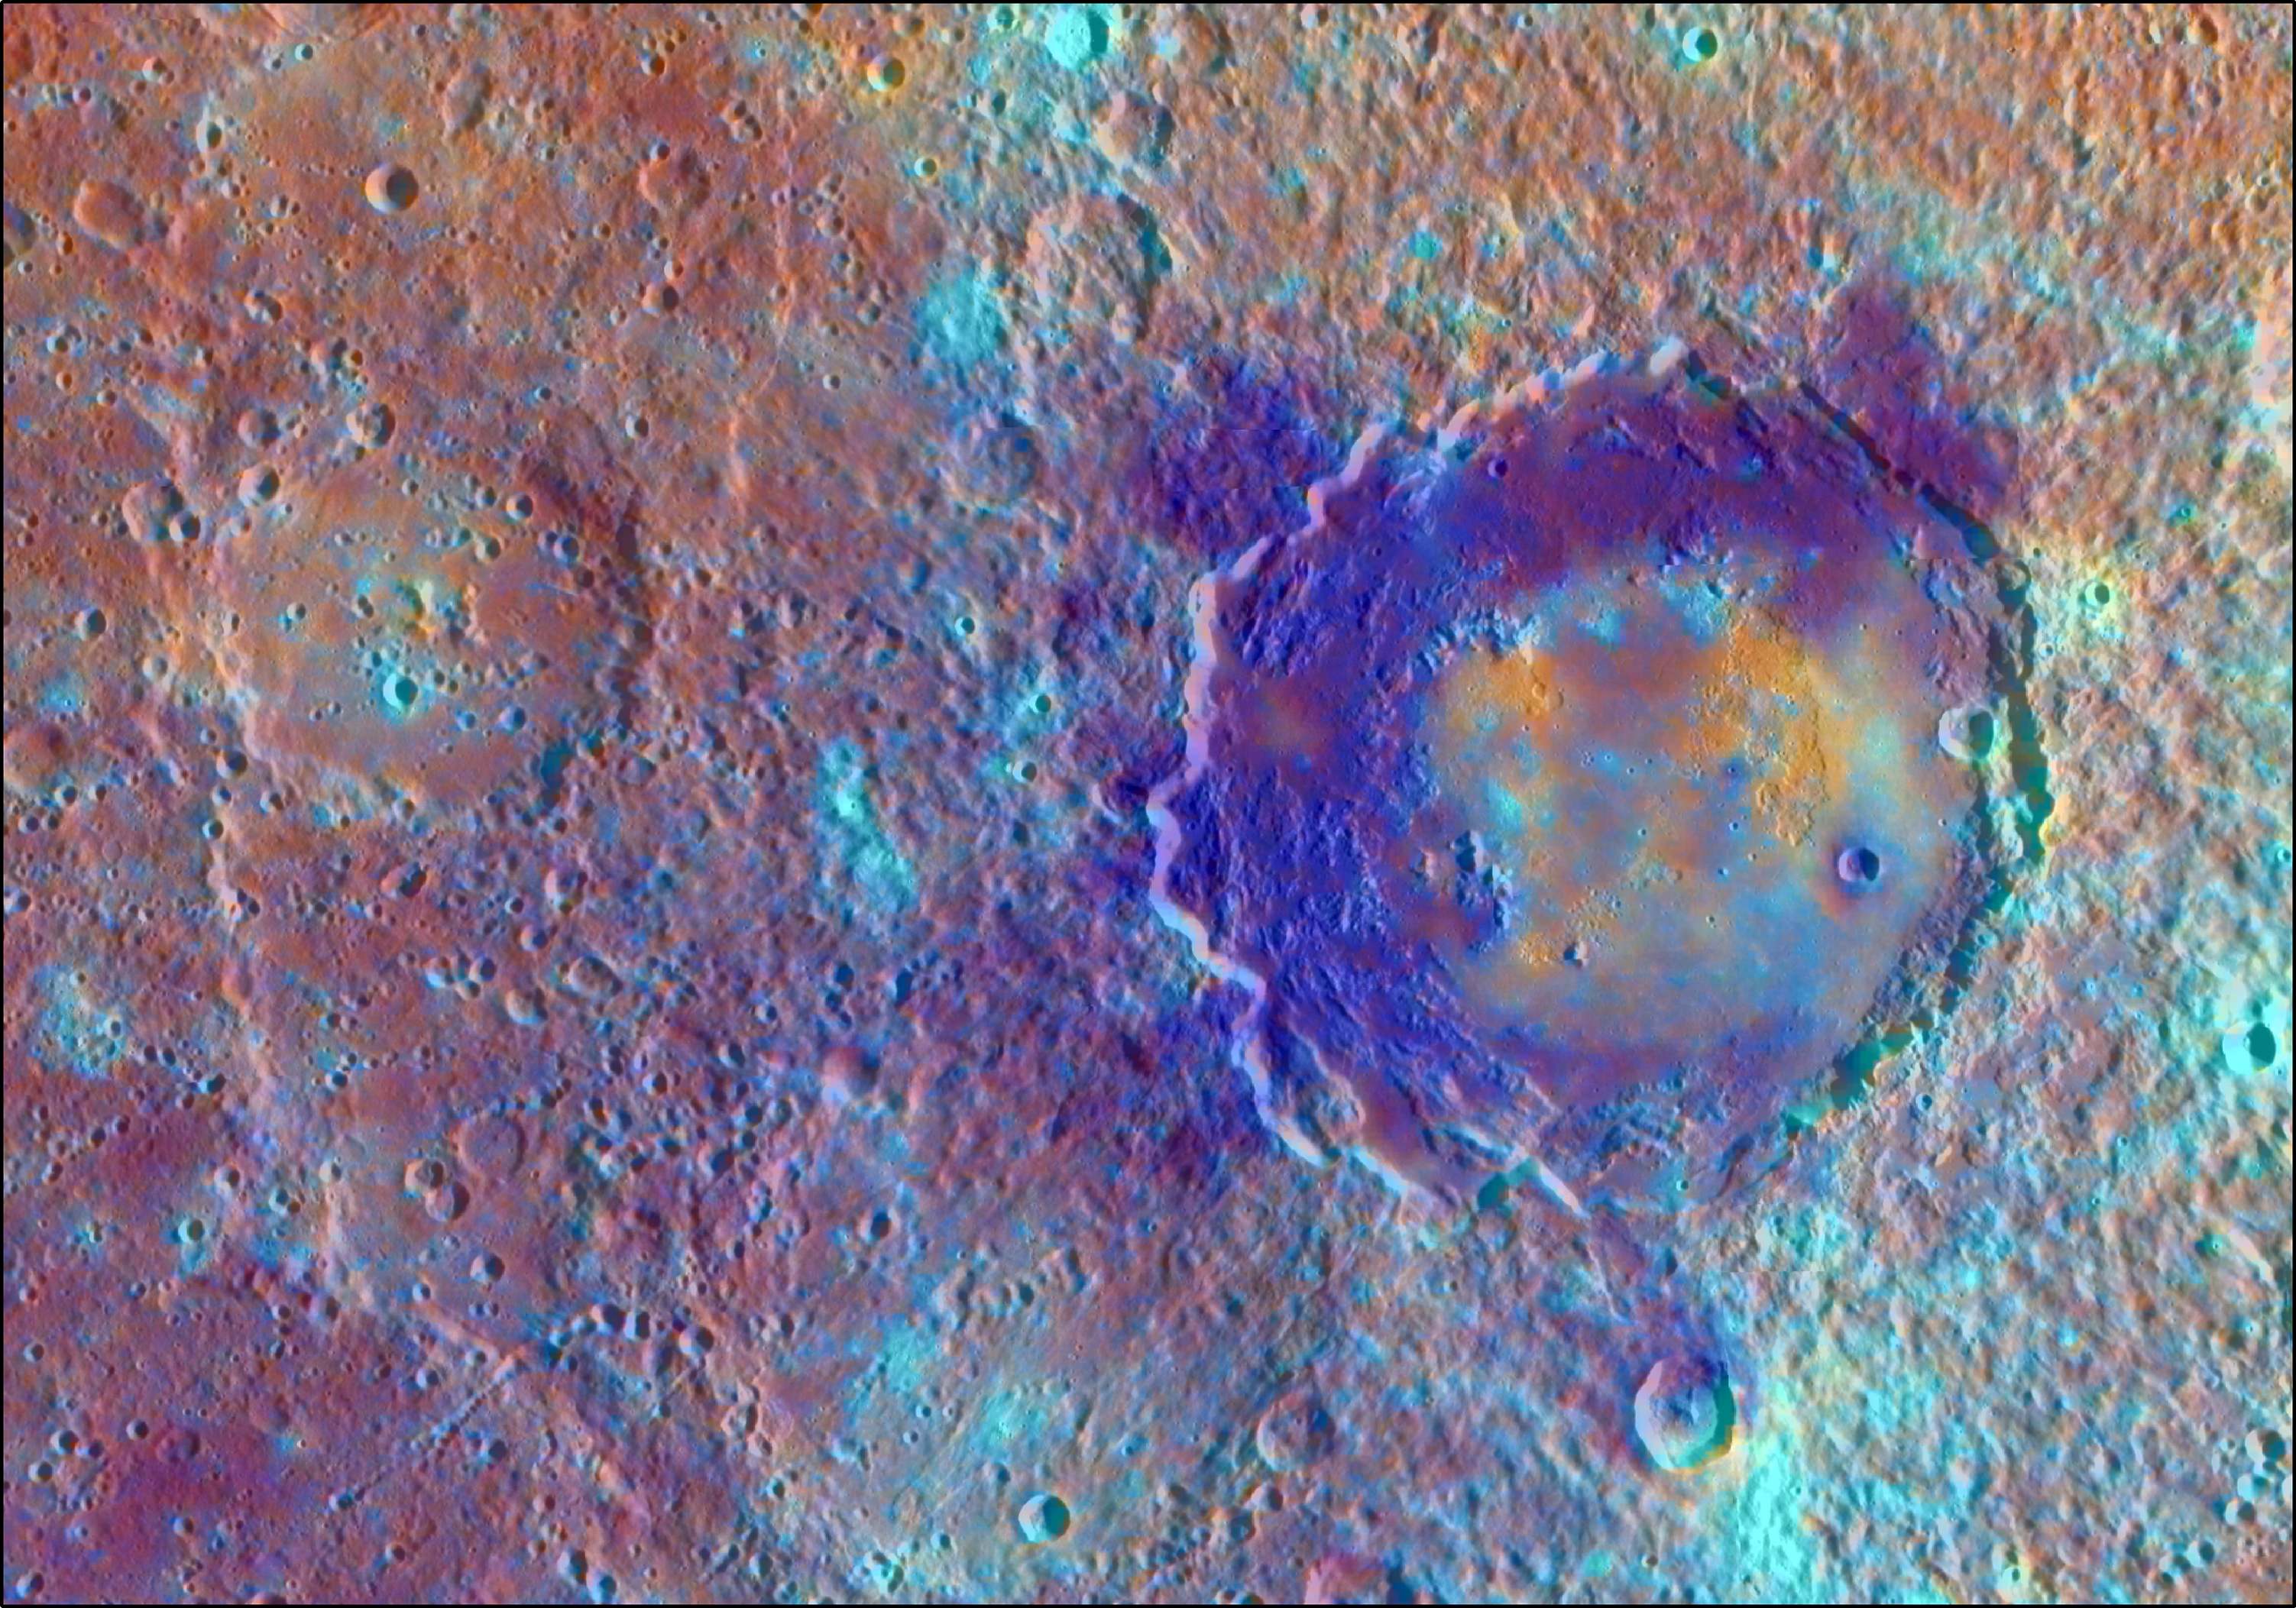

Dramatic Darks of Derain

In this enhanced color view of the peak-ring basin Derain, the different colors accentuate the different rocks associated with the basin. The dramatic dark blue patches are comprised of low reflectance material perhaps excavated from depth by the impact event that formed the basin. The smooth, interior volcanic fill of the basin, in addition to the large pits on the floor of Derain, are brighter and redder. This view was created by draping a color composite from the MDIS Wide Angle Camera (WAC) over an MDIS monochrome Narrow Angle Camera (NAC) image mosaic. The WAC enhanced color image was created with the following image channels: red = Principal Component 2, green = Principal Component 1, and blue = 430 nm to 1000 nm band ratio.

Instrument: Mercury Dual Imaging System (MDIS)
Latitude: -9.0°
Longitude: 17.3° E
Scale: Derain peak-ring basin has a diameter of 167 km (104 miles)

The MESSENGER spacecraft is the first ever to orbit the planet Mercury, and the spacecraft’s seven scientific instruments and radio science investigation are unraveling the history and evolution of the Solar System’s innermost planet. In the mission’s more than four years of orbital operations, MESSENGER has acquired over 250,000 images and extensive other data sets. MESSENGER’s highly successful orbital mission is about to come to an end, as the spacecraft runs out of propellant and the force of solar gravity causes it to impact the surface of Mercury in April 2015.

For information regarding the use of images, see the MESSENGER image use policy.

Credit: NASA/Johns Hopkins University Applied Physics Laboratory/Carnegie Institution of Washington